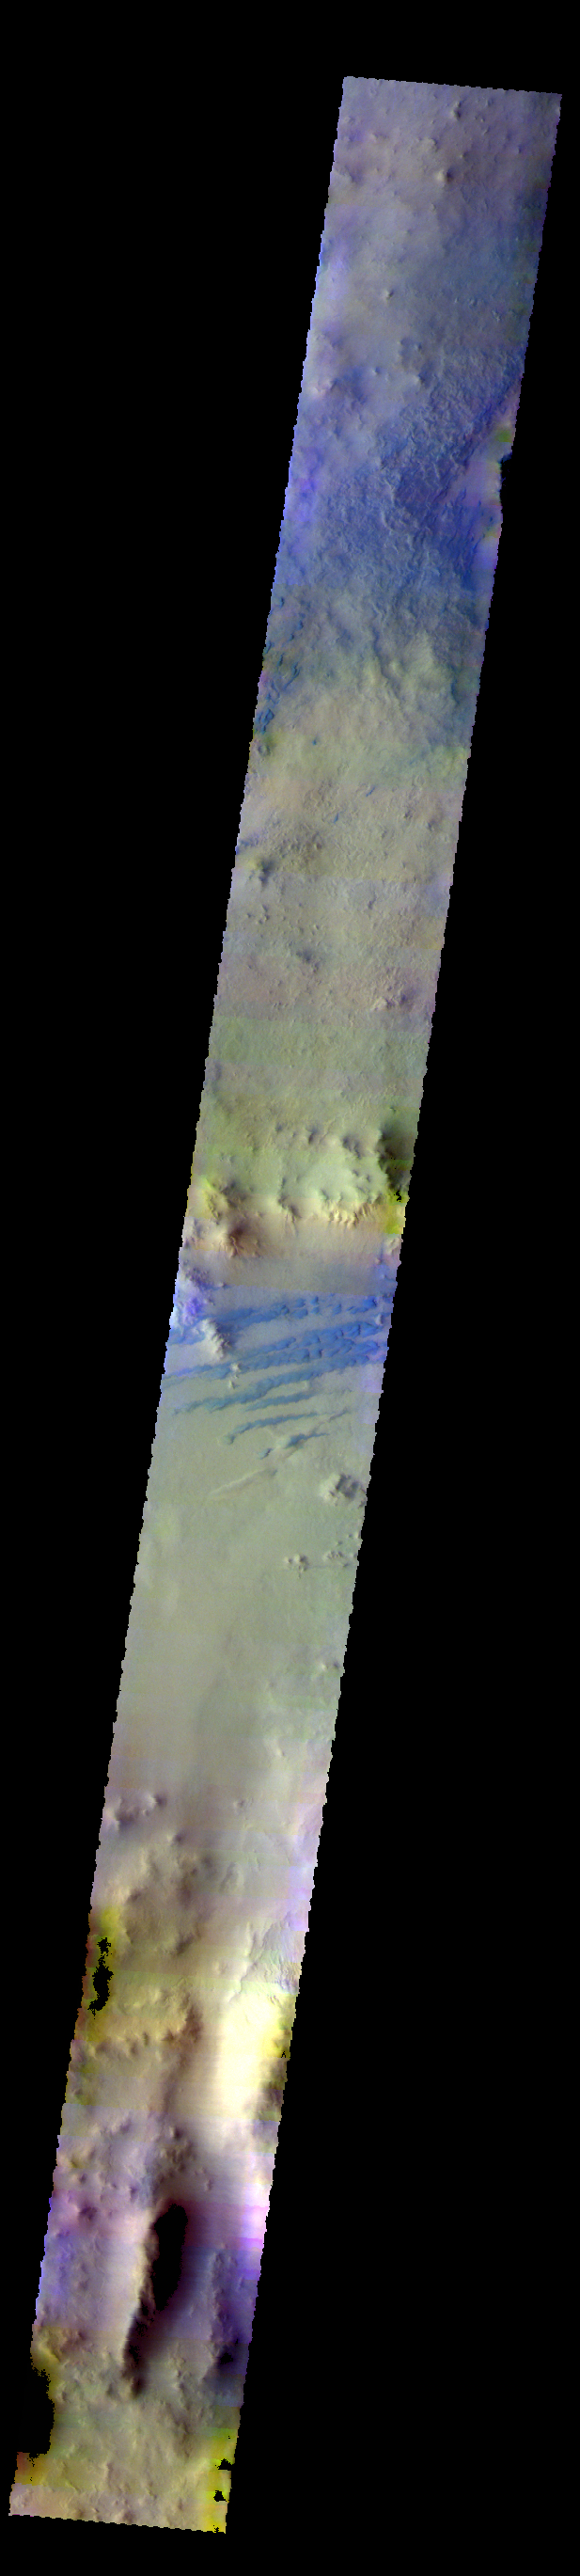

Galle Crater – False Color

The THEMIS VIS camera contains 5 filters. The data from different filters can be combined in multiple ways to create a false color image. These false color images may reveal subtle variations of the surface not easily identified in a single band image. Today’s false color image shows part of the floor of Galle Crater. Dark dunes are visible in the center of the image. The dark blue color typically indicates basaltic sand.

Credit: NASA/JPL-Caltech/ASU